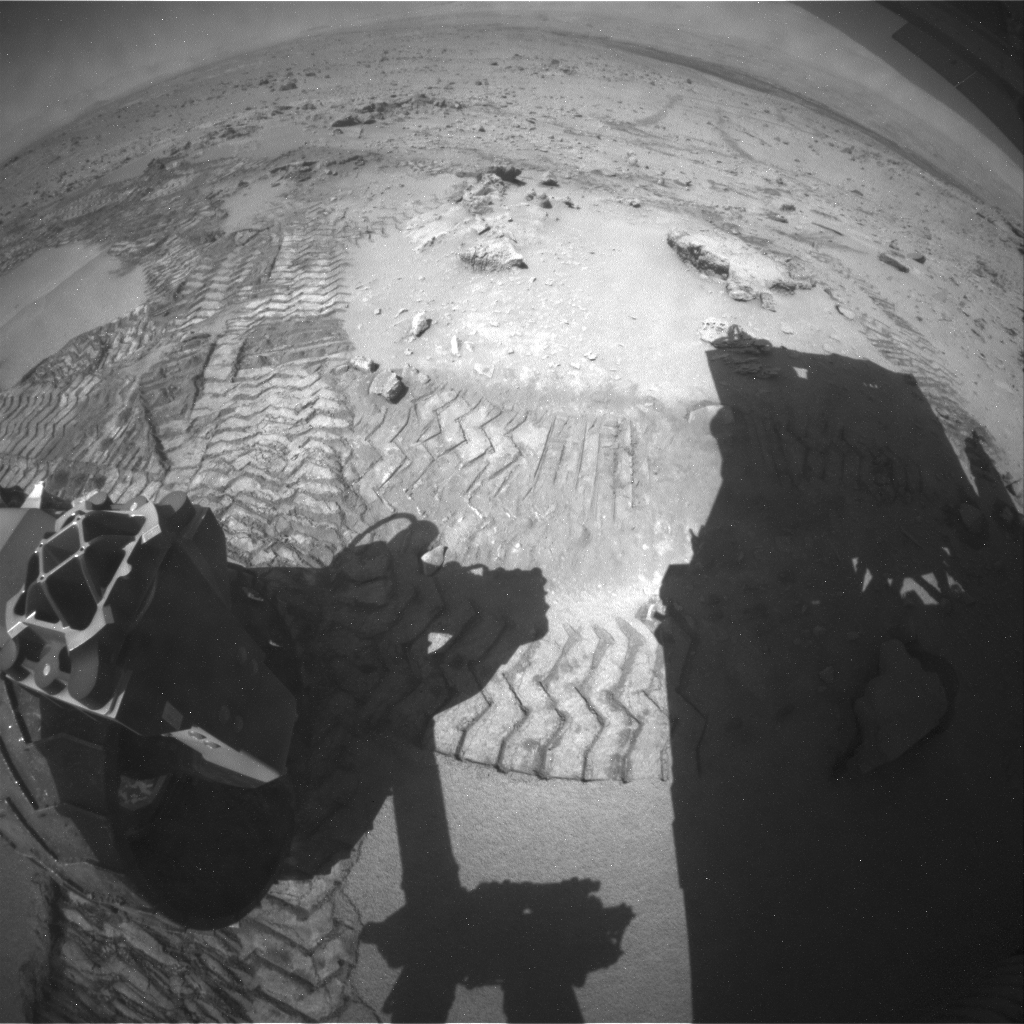

Movie of Curiosity’s View Backwards While Crossing Dune

The series of nine images making up this animation were taken by the rear Hazard-Avoidance Camera (rear Hazcam) on NASA’s Curiosity Mars rover as the rover drove over a dune spanning “Dingo Gap” on Mars. The Hazcam, mounted low on the vehicle’s chassis, provides a wide-angle view. Curiosity made this 23-foot (7 meter) drive during the 535th Martian day, or sol, of its work on Mars (Feb. 6, 2014). At the start of the drive, the rover’s right-front wheel was already at the crest of the 3-foot-tall (1-meter-tall) dune, with the rover still pointed uphill. By the last three images in the series, the rover was headed downhill.

The light-toned dome on the right side of the horizon is part of Mount Sharp. This drive was westward. The rover’s long-term destination on the lower slope of Mount Sharp is still farther west and south from the rover’s current location.

Dingo Gap provided an entryway into a valley to the west. The valley appealed to the rover team as a driving route because its terrain includes fewer sharp rocks than alternative routes considered.

NASA’s Jet Propulsion Laboratory, Pasadena, Calif., manages the Mars Science Laboratory Project and the mission’s Curiosity rover for NASA’s Science Mission Directorate in Washington. The rover was designed and assembled at JPL, a division of the California Institute of Technology in Pasadena.

Credit: NASA/JPL-Caltech